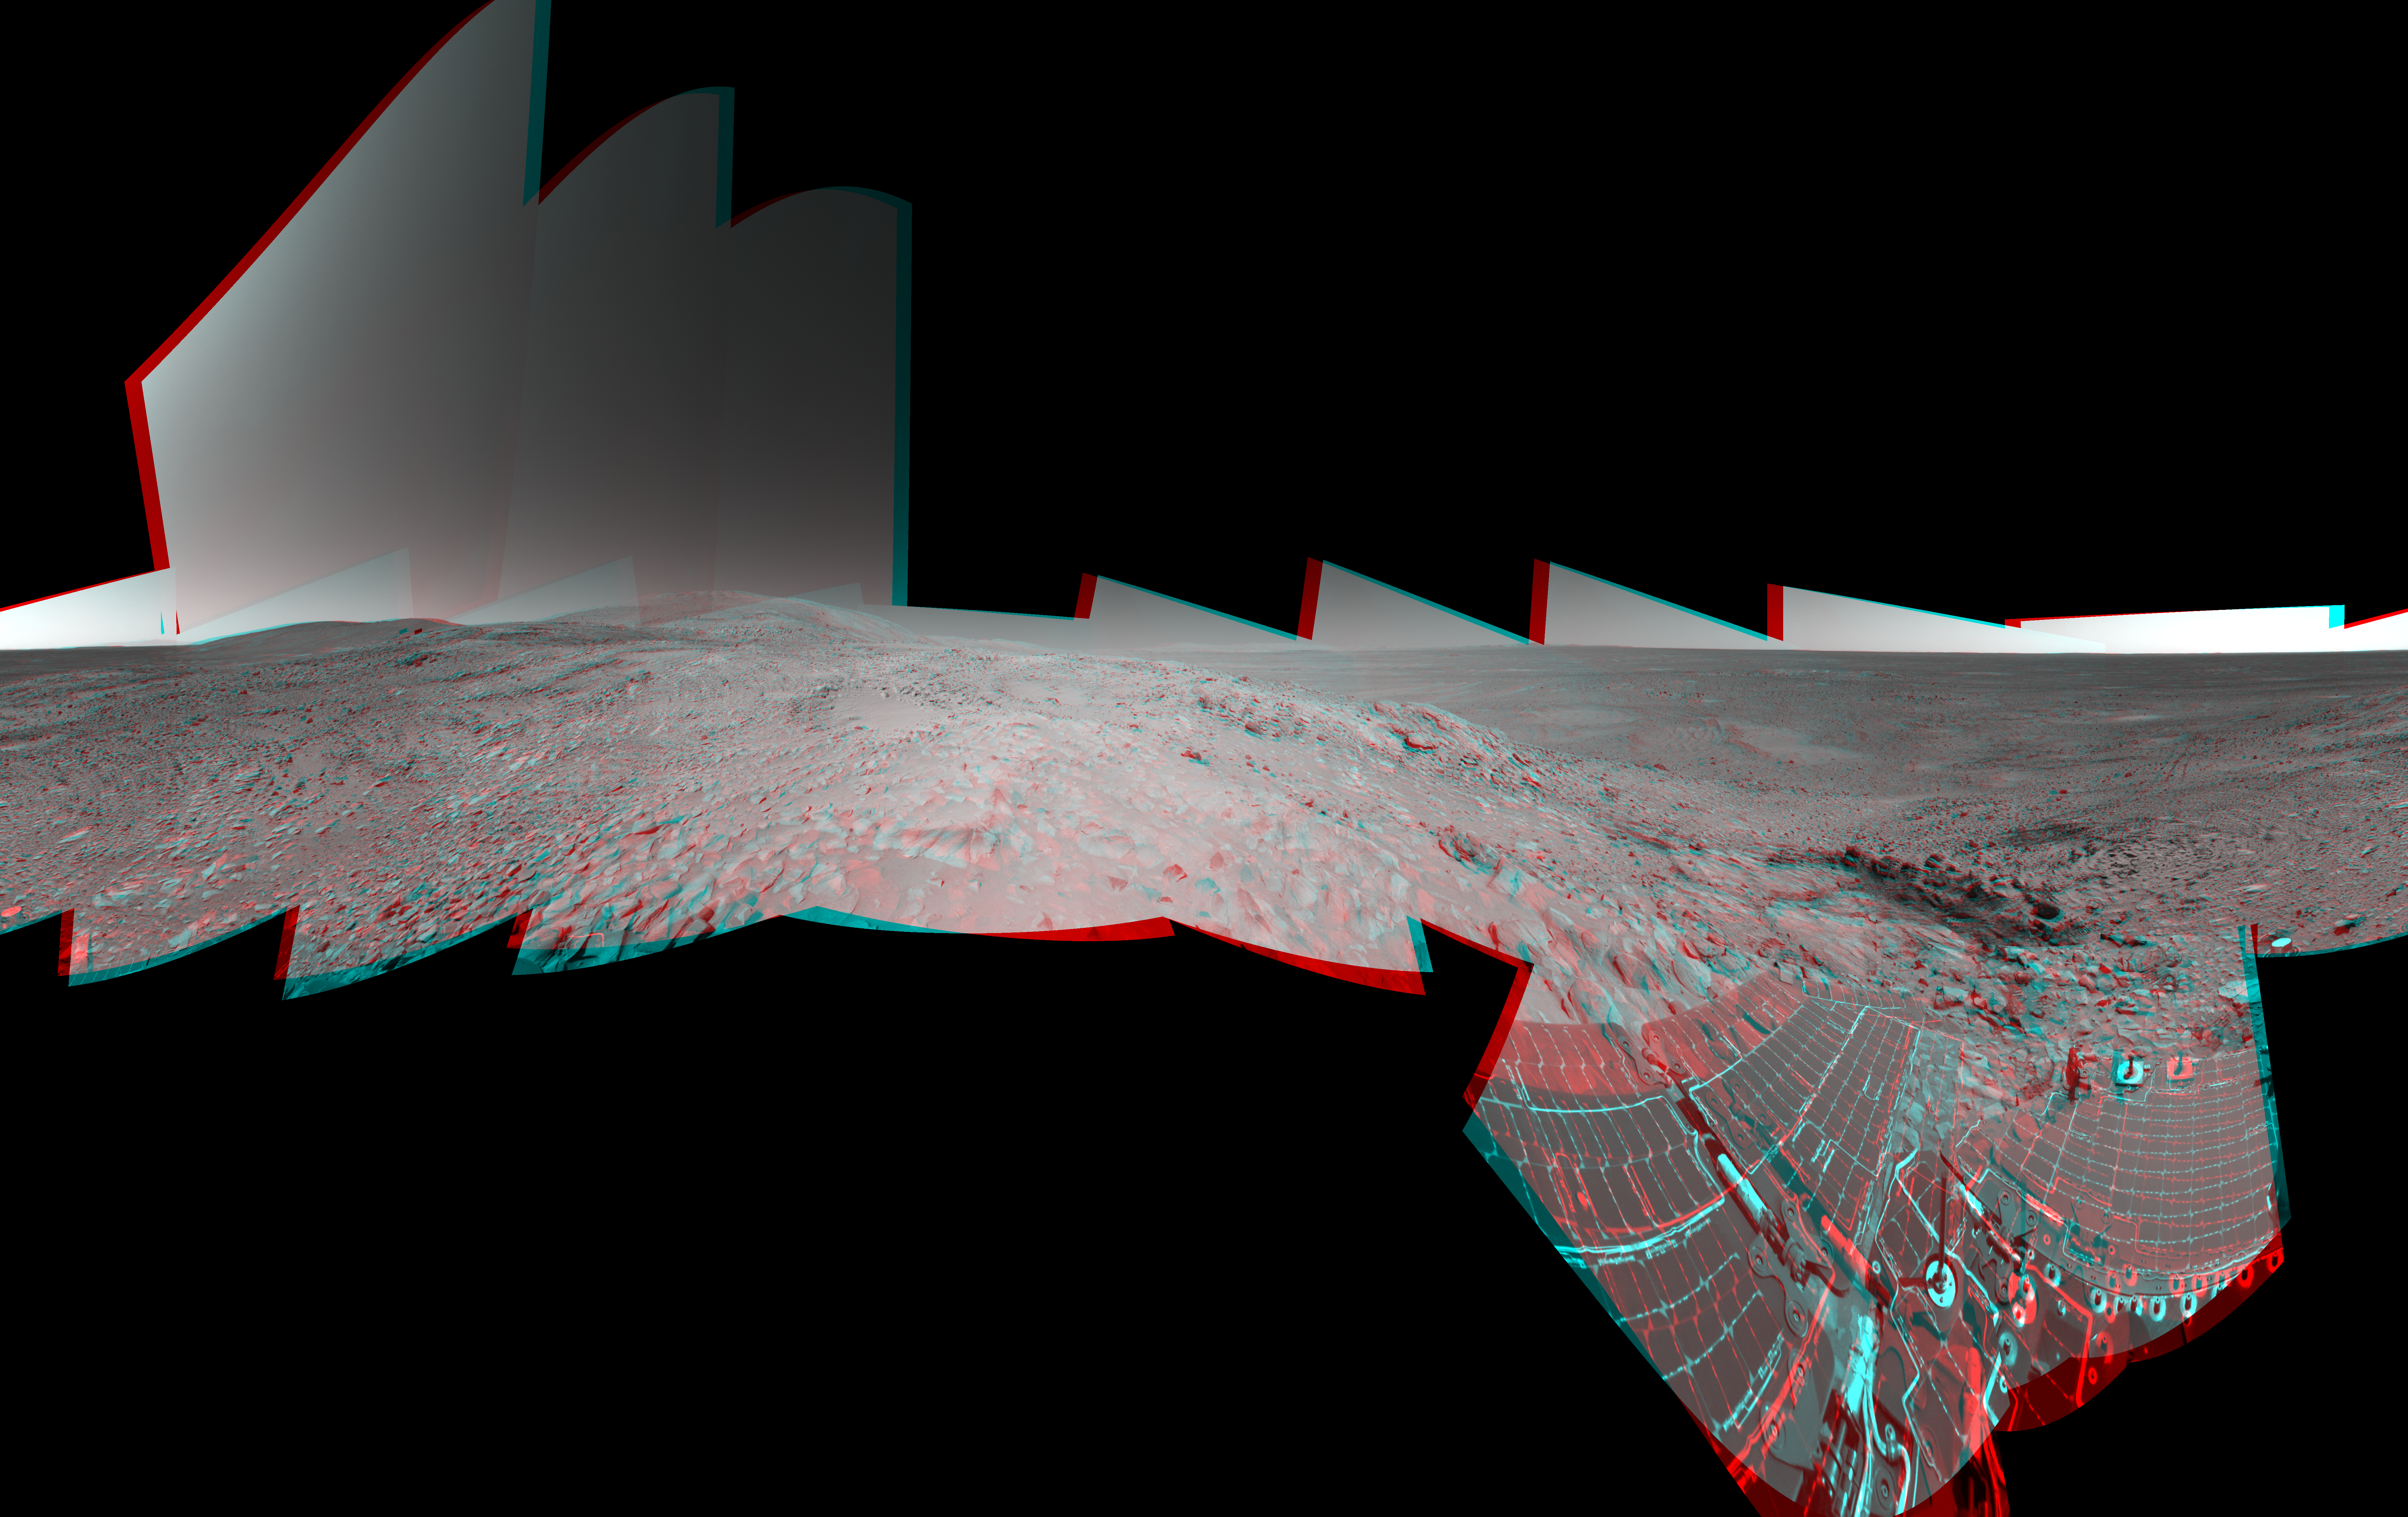

Preparing for ‘Lights Out’ on Mars (3-D)

NASA’s Mars Exploration Rover Spirit takes a good look around at its surroundings high above Gusev Crater as mission planners prepare for solar conjunction on sol 244 (Sept. 9, 2004). On this day, and over the next 11 days, the rover will be out of reach as the Sun moves between Earth and Mars, blocking communications. Scientists are currently discussing potential light-duty assignments that may involve taking images of surrounding terrain, recording wind patterns in the dust, or completing scientific analysis of dust collected on the rover’s magnets. Otherwise, Spirit will essentially be on vacation until sol 255 (Sept. 20, 2004).

Dominating the left side of this image, to the east, is the high point of the “West Spur” region of the “Columbia Hills,” where Spirit has been exploring rock outcrops since June. On the right side, northwest of the rover’s present location, are Spirit’s tracks leading up the slope. Dark areas show wheel tracks created when Spirit slipped a bit while negotiating the outcrops. Beyond that, sand dunes on the floor of Gusev Crater can be seen. About one-third of the way across the image from the right is the outcrop dubbed “Longhorn,” above the rock dubbed “Clovis,” where Spirit used its rock abrasion tool to grind the deepest hole to date on Mars. Just to the left of the middle of this image, a short distance beneath the summit, is a rock outcrop slanting to the left, or north. Spirit will spend the depth of the martian winter there with its solar panels oriented toward the Sun.

Spirit’s navigation camera took the images that make up this mosaic from a position labeled Site 86 on sols 228 to 230 (Aug. 23 to Aug. 25, 2004). The three-dimensional, 360-degree view is presented in a cylindrical-perspective projection with geometrical seam correction.

Credit: NASA/JPL